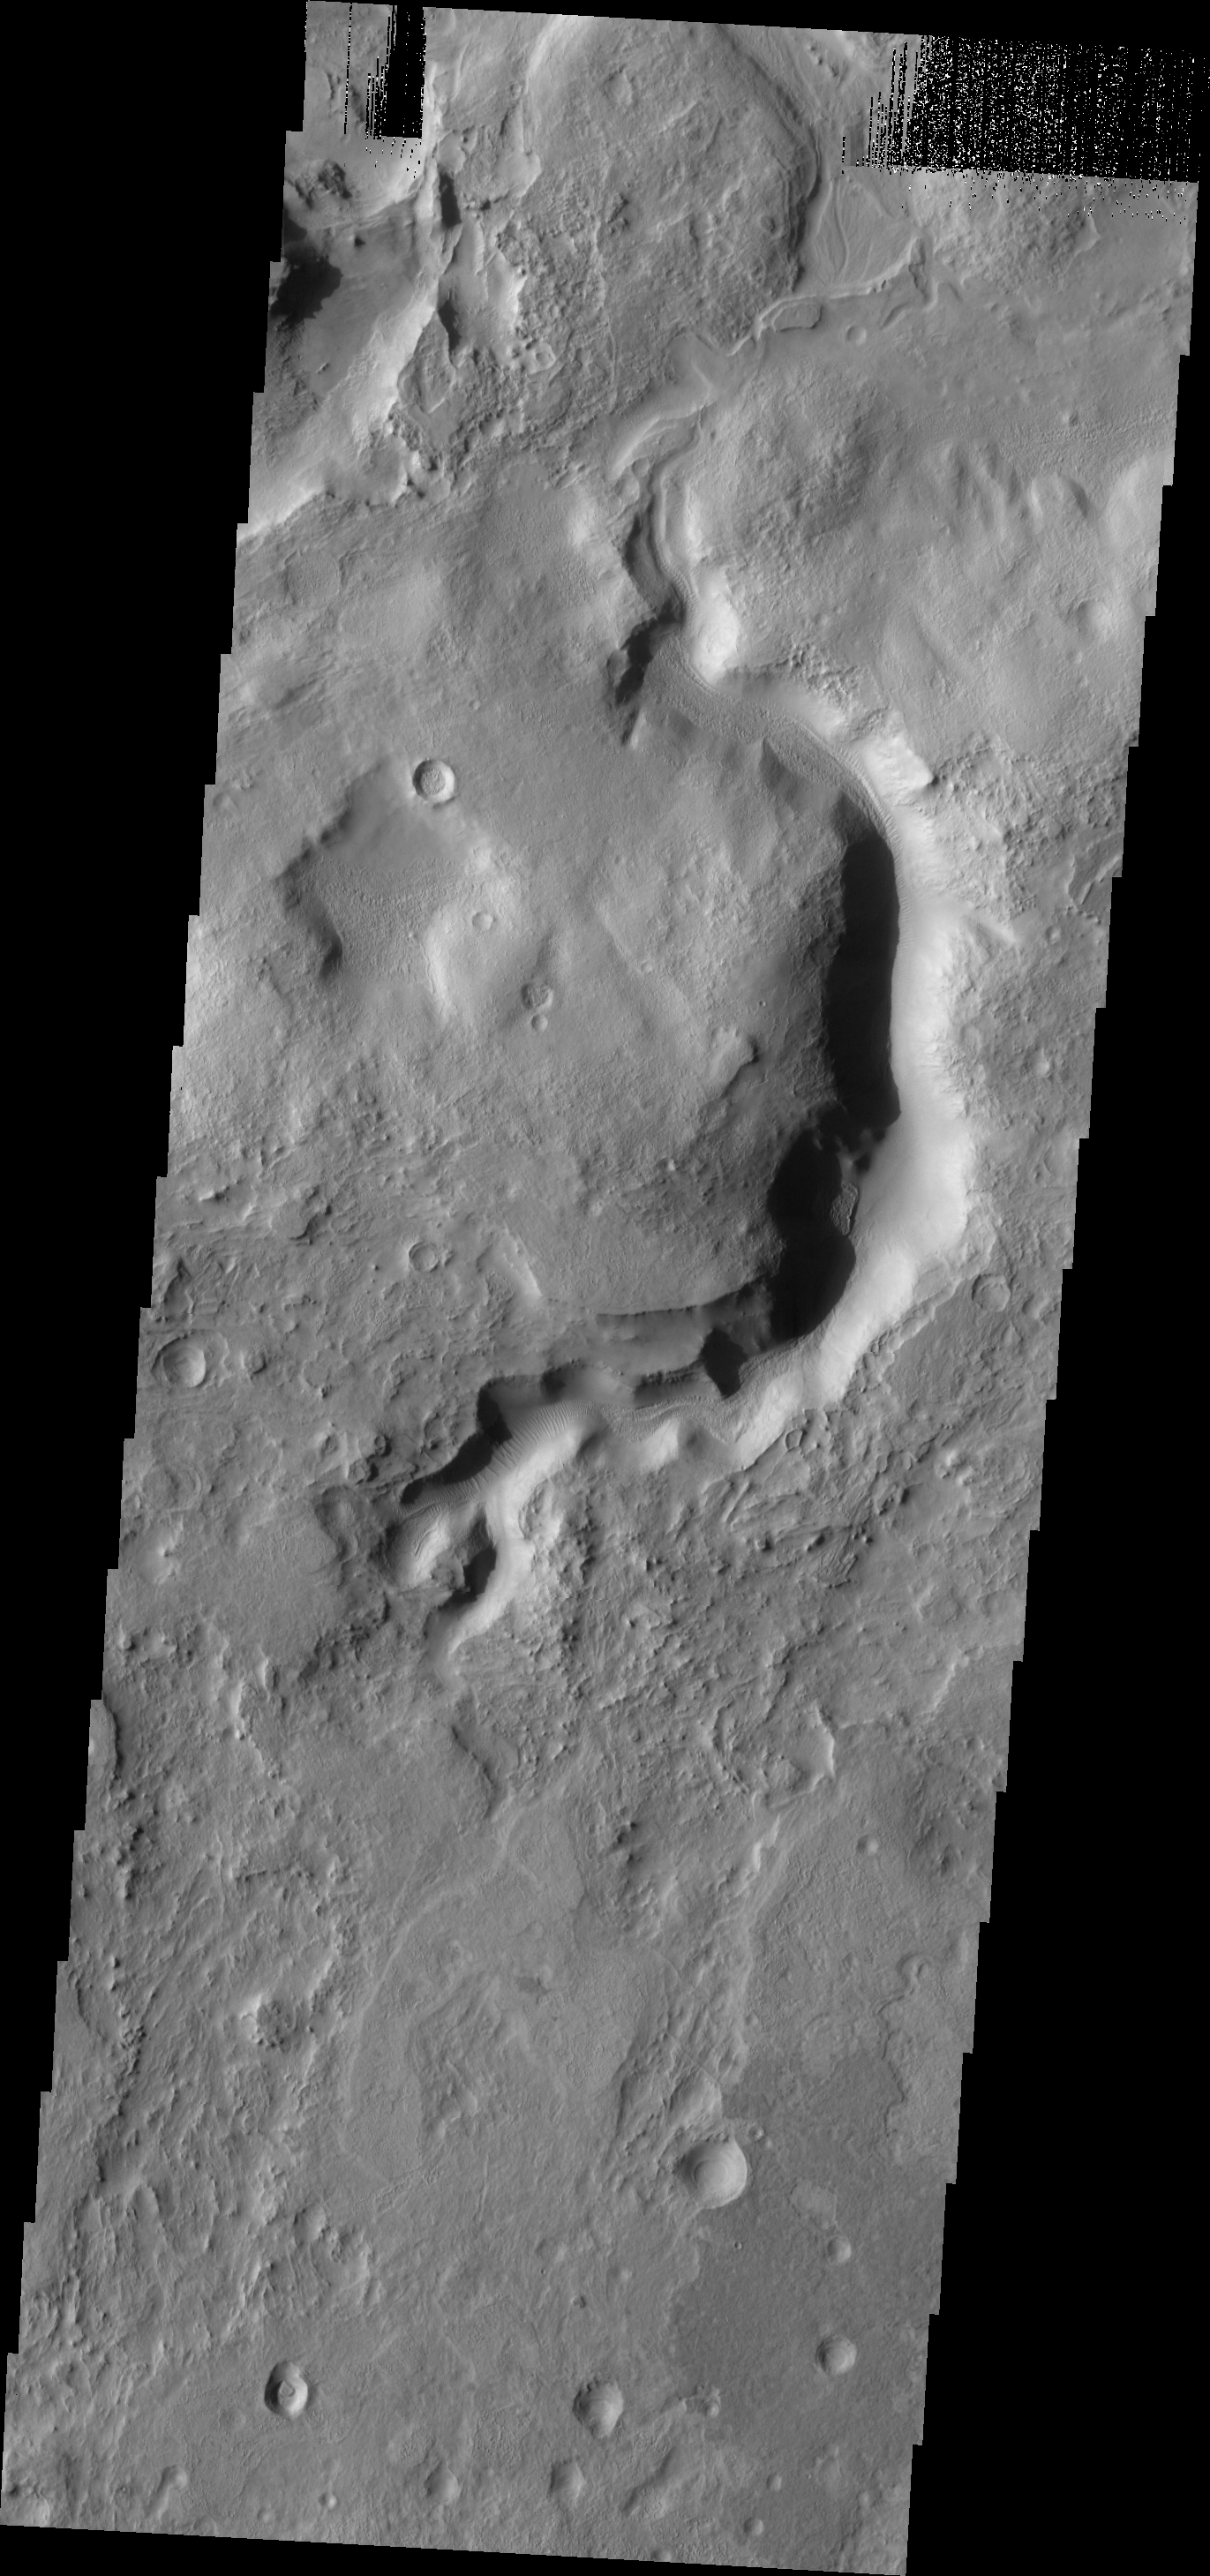

Terra Sabaea

The eastern and northern margins of Terra Sabaea are heavily dissected by channels and fractures. This channel is one example of the many found in this region. Dunes are located on the floor of the channel.

Image information: VIS instrument. Latitude 30.3N, Longitude 68.8E. 19 meter/pixel resolution.

Please see the THEMIS Data Citation Note for details on crediting THEMIS images.

Note: this THEMIS visual image has not been radiometrically nor geometrically calibrated for this preliminary release. An empirical correction has been performed to remove instrumental effects. A linear shift has been applied in the cross-track and down-track direction to approximate spacecraft and planetary motion. Fully calibrated and geometrically projected images will be released through the Planetary Data System in accordance with Project policies at a later time.

NASA’s Jet Propulsion Laboratory manages the 2001 Mars Odyssey mission for NASA’s Office of Space Science, Washington, D.C. The Thermal Emission Imaging System (THEMIS) was developed by Arizona State University, Tempe, in collaboration with Raytheon Santa Barbara Remote Sensing. The THEMIS investigation is led by Dr. Philip Christensen at Arizona State University. Lockheed Martin Astronautics, Denver, is the prime contractor for the Odyssey project, and developed and built the orbiter. Mission operations are conducted jointly from Lockheed Martin and from JPL, a division of the California Institute of Technology in Pasadena.

Credit: NASA/JPL/ASU